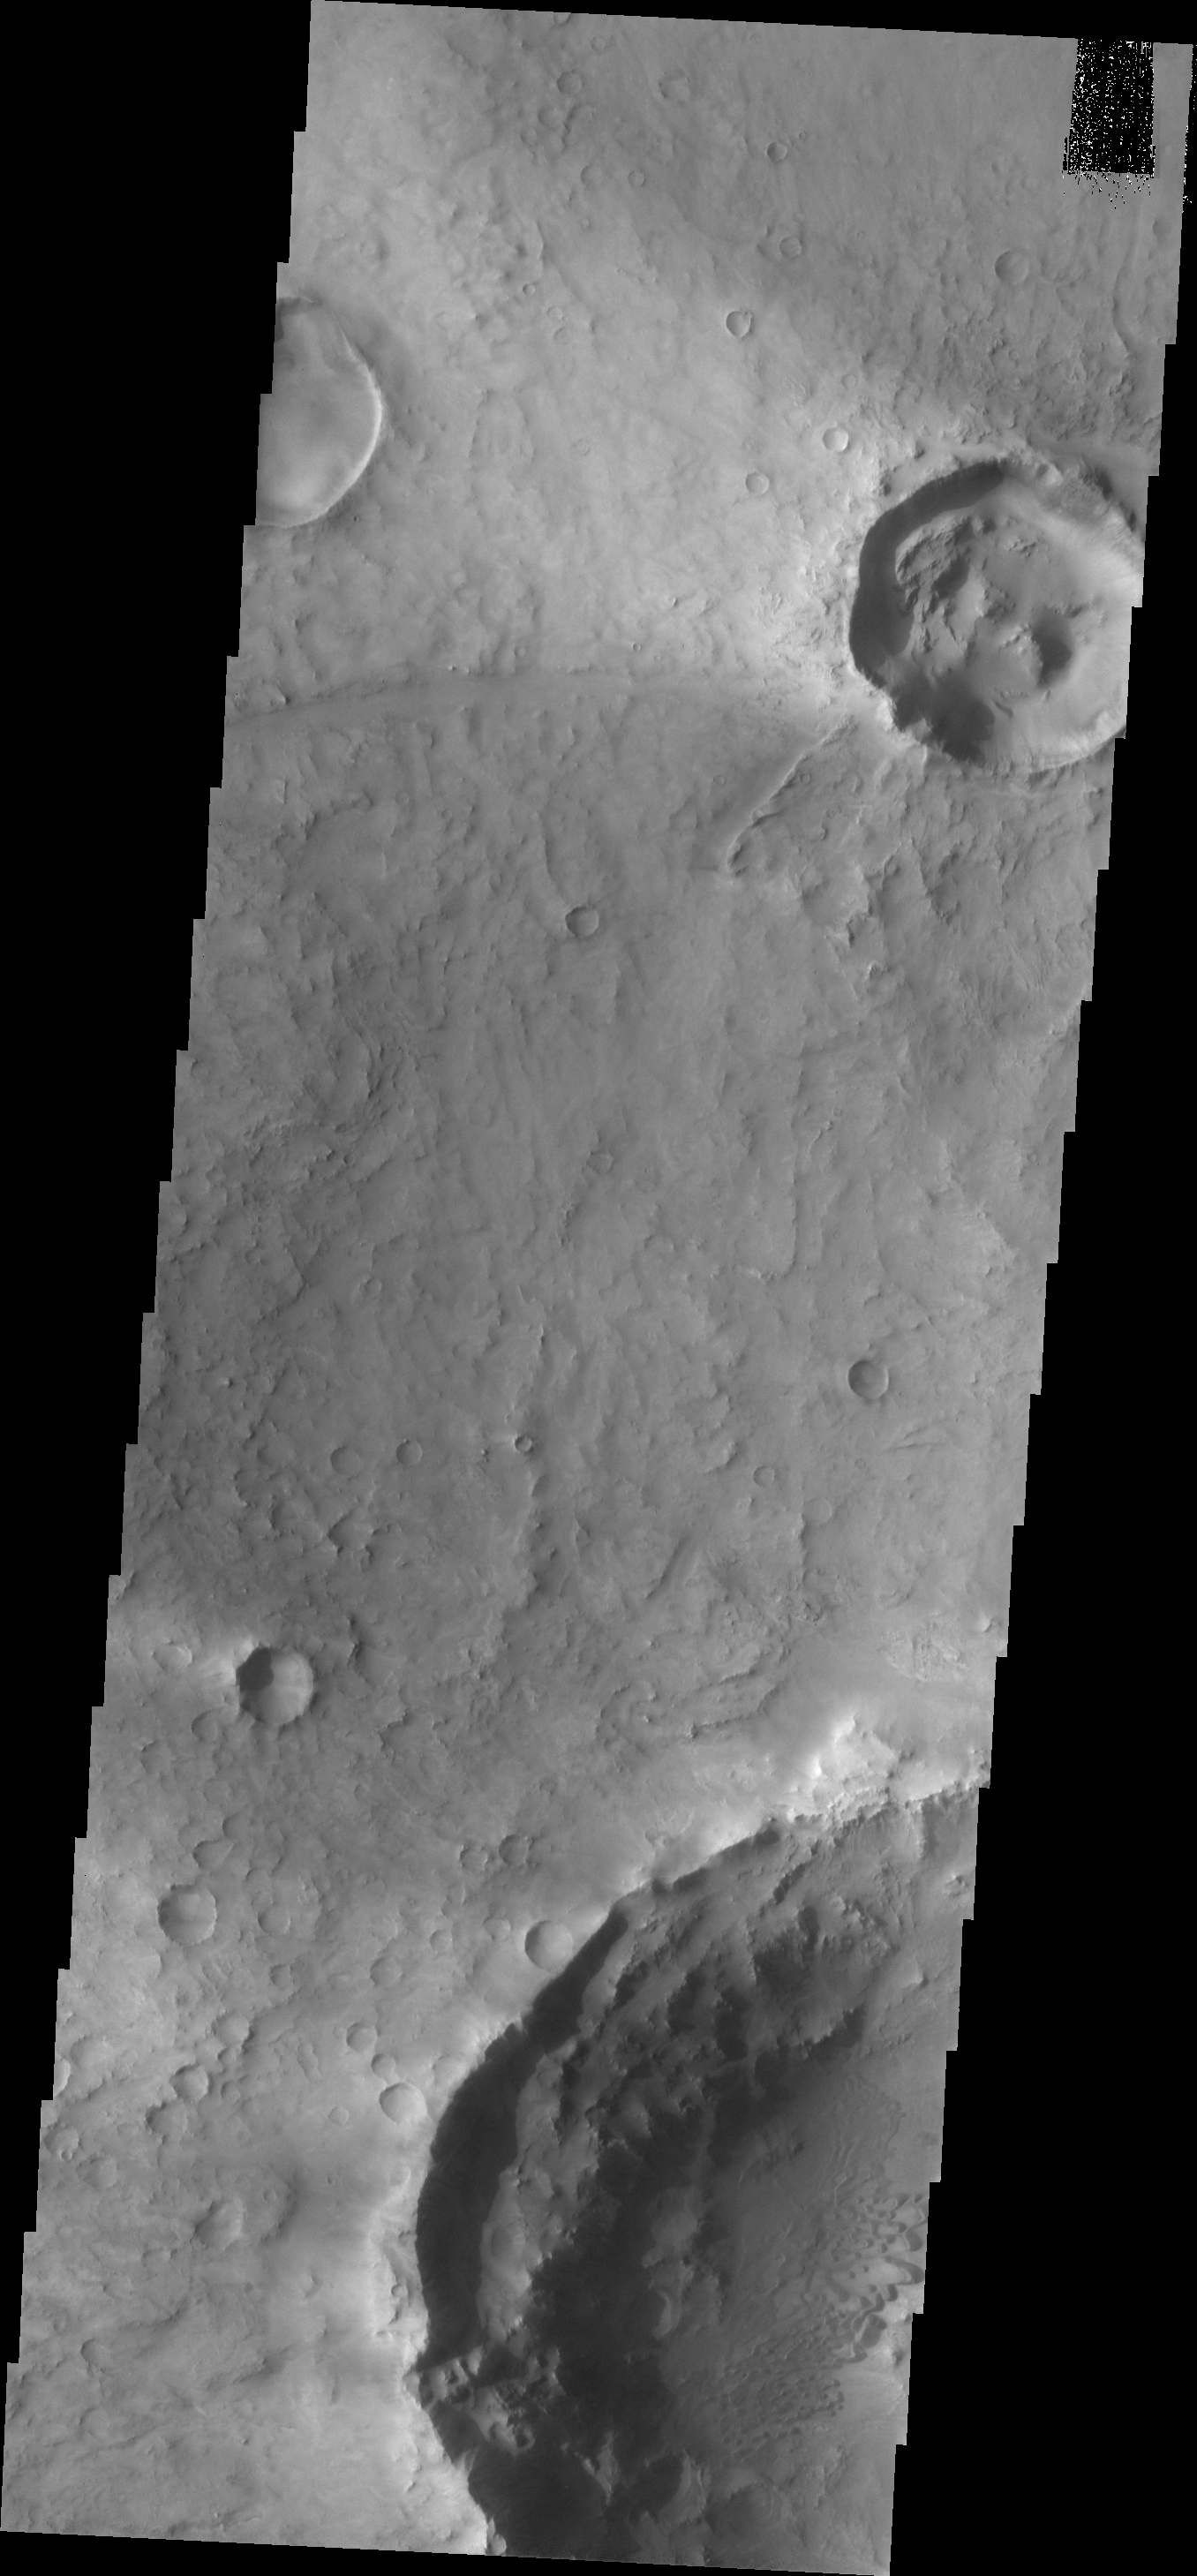

Dunes

The dunes in this image are located in an unnamed crater due east of Toro Crater on the eastern margin of Syrtis Major. Windstreaks are located downwind of the craters in this region.

Image information: VIS instrument. Latitude 17.5N, Longitude 72.9E. 18 meter/pixel resolution.

Please see the THEMIS Data Citation Note for details on crediting THEMIS images.

Note: this THEMIS visual image has not been radiometrically nor geometrically calibrated for this preliminary release. An empirical correction has been performed to remove instrumental effects. A linear shift has been applied in the cross-track and down-track direction to approximate spacecraft and planetary motion. Fully calibrated and geometrically projected images will be released through the Planetary Data System in accordance with Project policies at a later time.

NASA’s Jet Propulsion Laboratory manages the 2001 Mars Odyssey mission for NASA’s Office of Space Science, Washington, D.C. The Thermal Emission Imaging System (THEMIS) was developed by Arizona State University, Tempe, in collaboration with Raytheon Santa Barbara Remote Sensing. The THEMIS investigation is led by Dr. Philip Christensen at Arizona State University. Lockheed Martin Astronautics, Denver, is the prime contractor for the Odyssey project, and developed and built the orbiter. Mission operations are conducted jointly from Lockheed Martin and from JPL, a division of the California Institute of Technology in Pasadena.

Credit: NASA/JPL/ASU